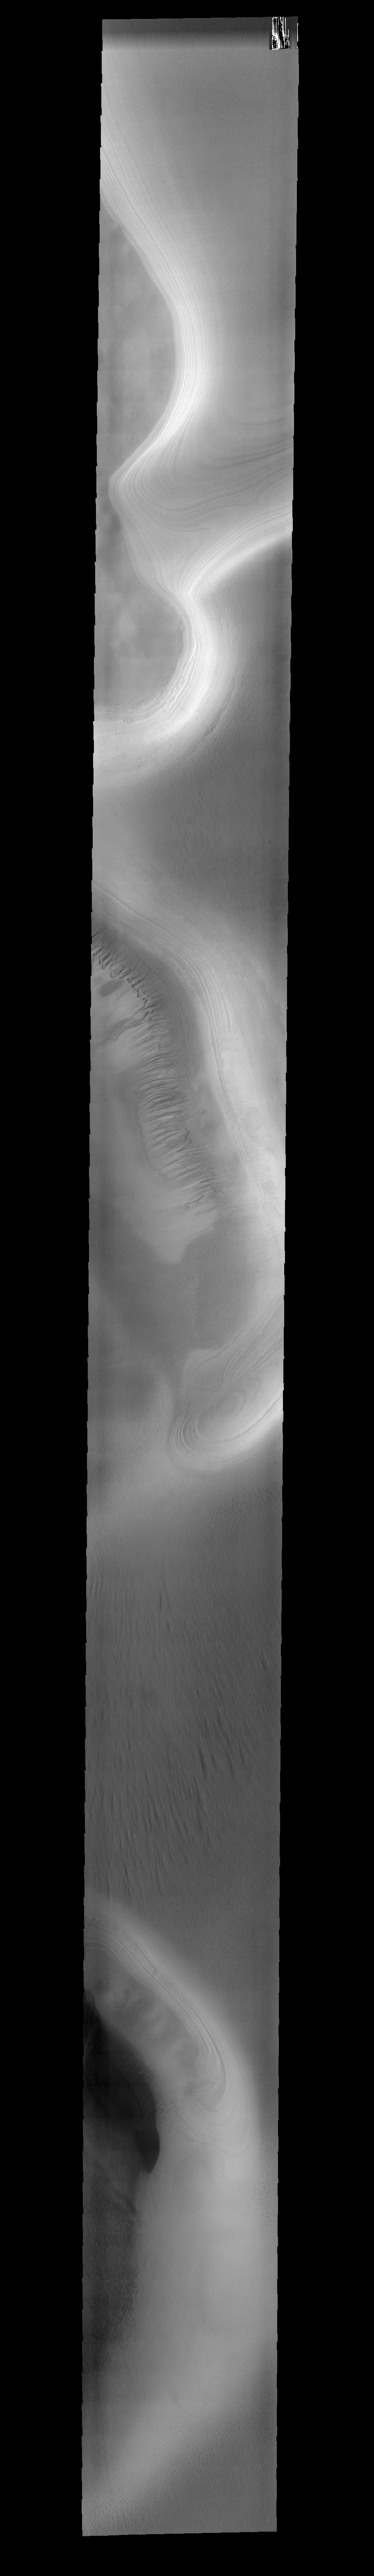

Polar Gullies

This 34m resolution image of the South Polar Cap contains gullies that have developed, or been uncovered, by the warmth of summer.

Image information: VIS instrument. Latitude 73.8S, Longitude 146.4E. 34 meter/pixel resolution.

Note: this THEMIS visual image has not been radiometrically nor geometrically calibrated for this preliminary release. An empirical correction has been performed to remove instrumental effects. A linear shift has been applied in the cross-track and down-track direction to approximate spacecraft and planetary motion. Fully calibrated and geometrically projected images will be released through the Planetary Data System in accordance with Project policies at a later time.

NASA’s Jet Propulsion Laboratory manages the 2001 Mars Odyssey mission for NASA’s Office of Space Science, Washington, D.C. The Thermal Emission Imaging System (THEMIS) was developed by Arizona State University, Tempe, in collaboration with Raytheon Santa Barbara Remote Sensing. The THEMIS investigation is led by Dr. Philip Christensen at Arizona State University. Lockheed Martin Astronautics, Denver, is the prime contractor for the Odyssey project, and developed and built the orbiter. Mission operations are conducted jointly from Lockheed Martin and from JPL, a division of the California Institute of Technology in Pasadena.

Credit: NASA/JPL/ASU